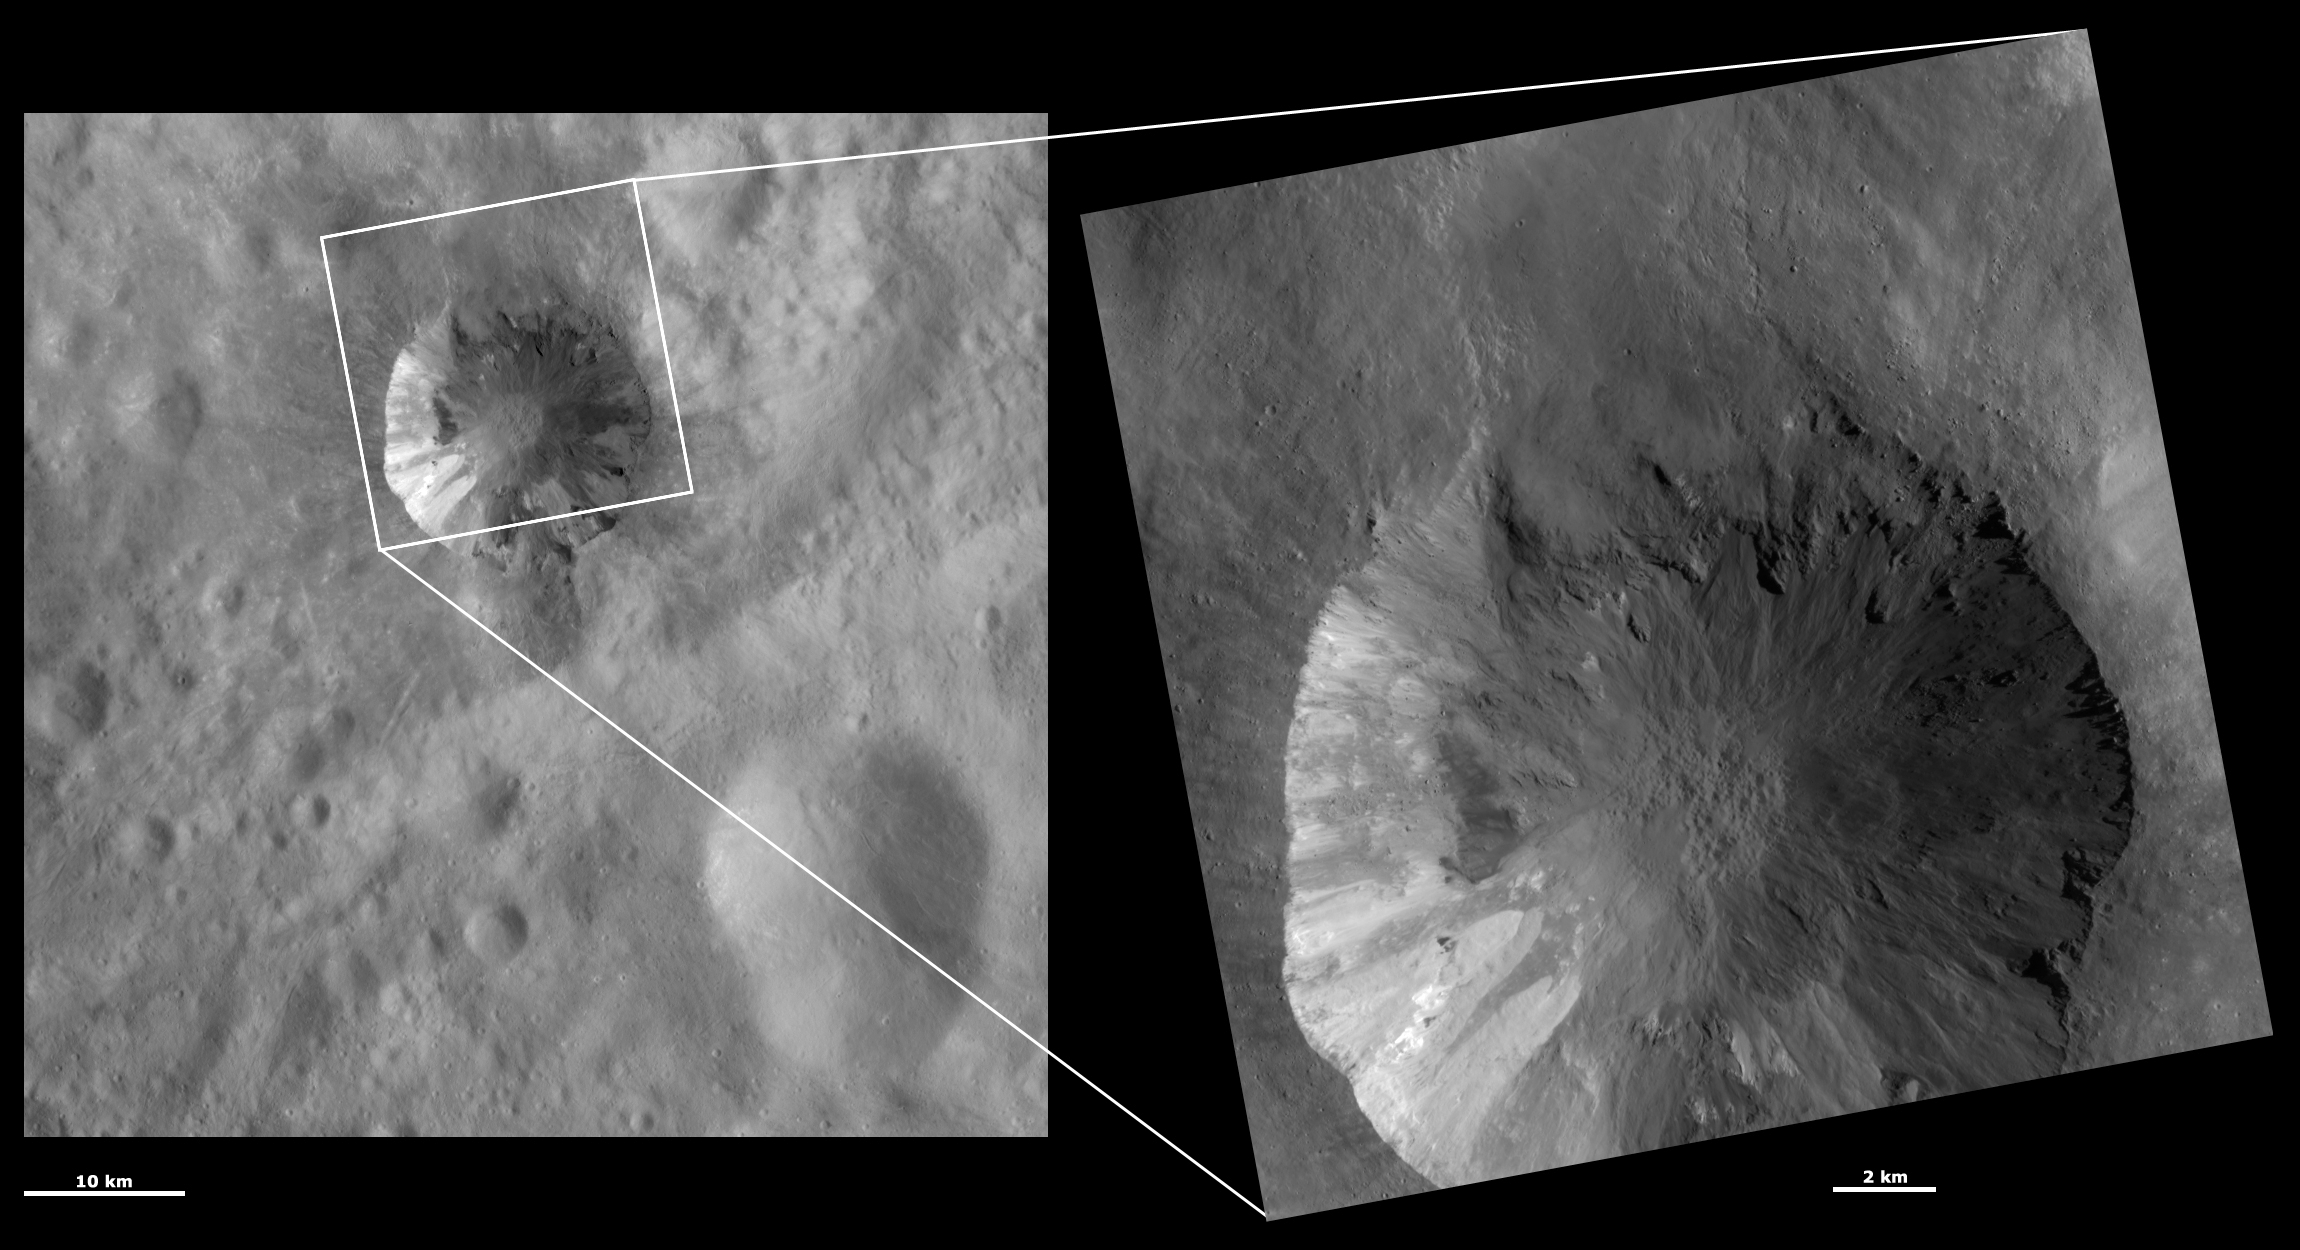

HAMO and LAMO Images of Cornelia Crater

These Dawn framing camera (FC) images of Vesta show Cornelia crater at both HAMO (high-altitude mapping orbit) and LAMO (low-altitude mapping orbit) resolutions. The left image is the HAMO image and the right image is the LAMO image. Cornelia crater fills almost the entire LAMO image. The LAMO image is approximately three times better spatial resolution than the HAMO image. In images with higher spatial resolutions smaller objects can be better distinguished. Cornelia crater contains spectacular bright and dark material, which is visible in both the HAMO and LAMO images. There are different layers of bright material visible on the left side of the crater wall in the LAMO image. These layers are slumping towards the crater’s center and there is slightly brighter material overlying slightly less bright material. It is interesting to note from the LAMO image that there are small patches of dark material within this bright material. The detail of the large slump that originates from the top rim of Cornelia is also much clearer in the LAMO image.

These images are located in Vesta’s Numisia quadrangle, in Vesta’s southern hemisphere. NASA’s Dawn spacecraft obtained the left image with its framing camera on Oct. 31, 2011. This image was taken through the camera’s clear filter. The distance to the surface of Vesta is 700 kilometers (435 miles) and the image has a resolution of about 62 meters (203 feet) per pixel. This image was acquired during the HAMO (high-altitude mapping orbit) phase of the mission. NASA’s Dawn spacecraft obtained the right image with its framing camera on Jan. 11, 2012. This image was taken through the camera’s clear filter. The distance to the surface of Vesta is 272 kilometers (169 miles) and the image has a resolution of about 19 meters (62 feet) per pixel. This image was acquired during the LAMO (low-altitude mapping orbit) phase of the mission.

The Dawn mission to Vesta and Ceres is managed by NASA’s Jet Propulsion Laboratory, a division of the California Institute of Technology in Pasadena, for NASA’s Science Mission Directorate, Washington D.C. UCLA is responsible for overall Dawn mission science. The Dawn framing cameras have been developed and built under the leadership of the Max Planck Institute for Solar System Research, Katlenburg-Lindau, Germany, with significant contributions by DLR German Aerospace Center, Institute of Planetary Research, Berlin, and in coordination with the Institute of Computer and Communication Network Engineering, Braunschweig. The framing camera project is funded by the Max Planck Society, DLR, and NASA/JPL.

Credit: NASA/JPL-Caltech/UCLA/MPS/DLR/IDA